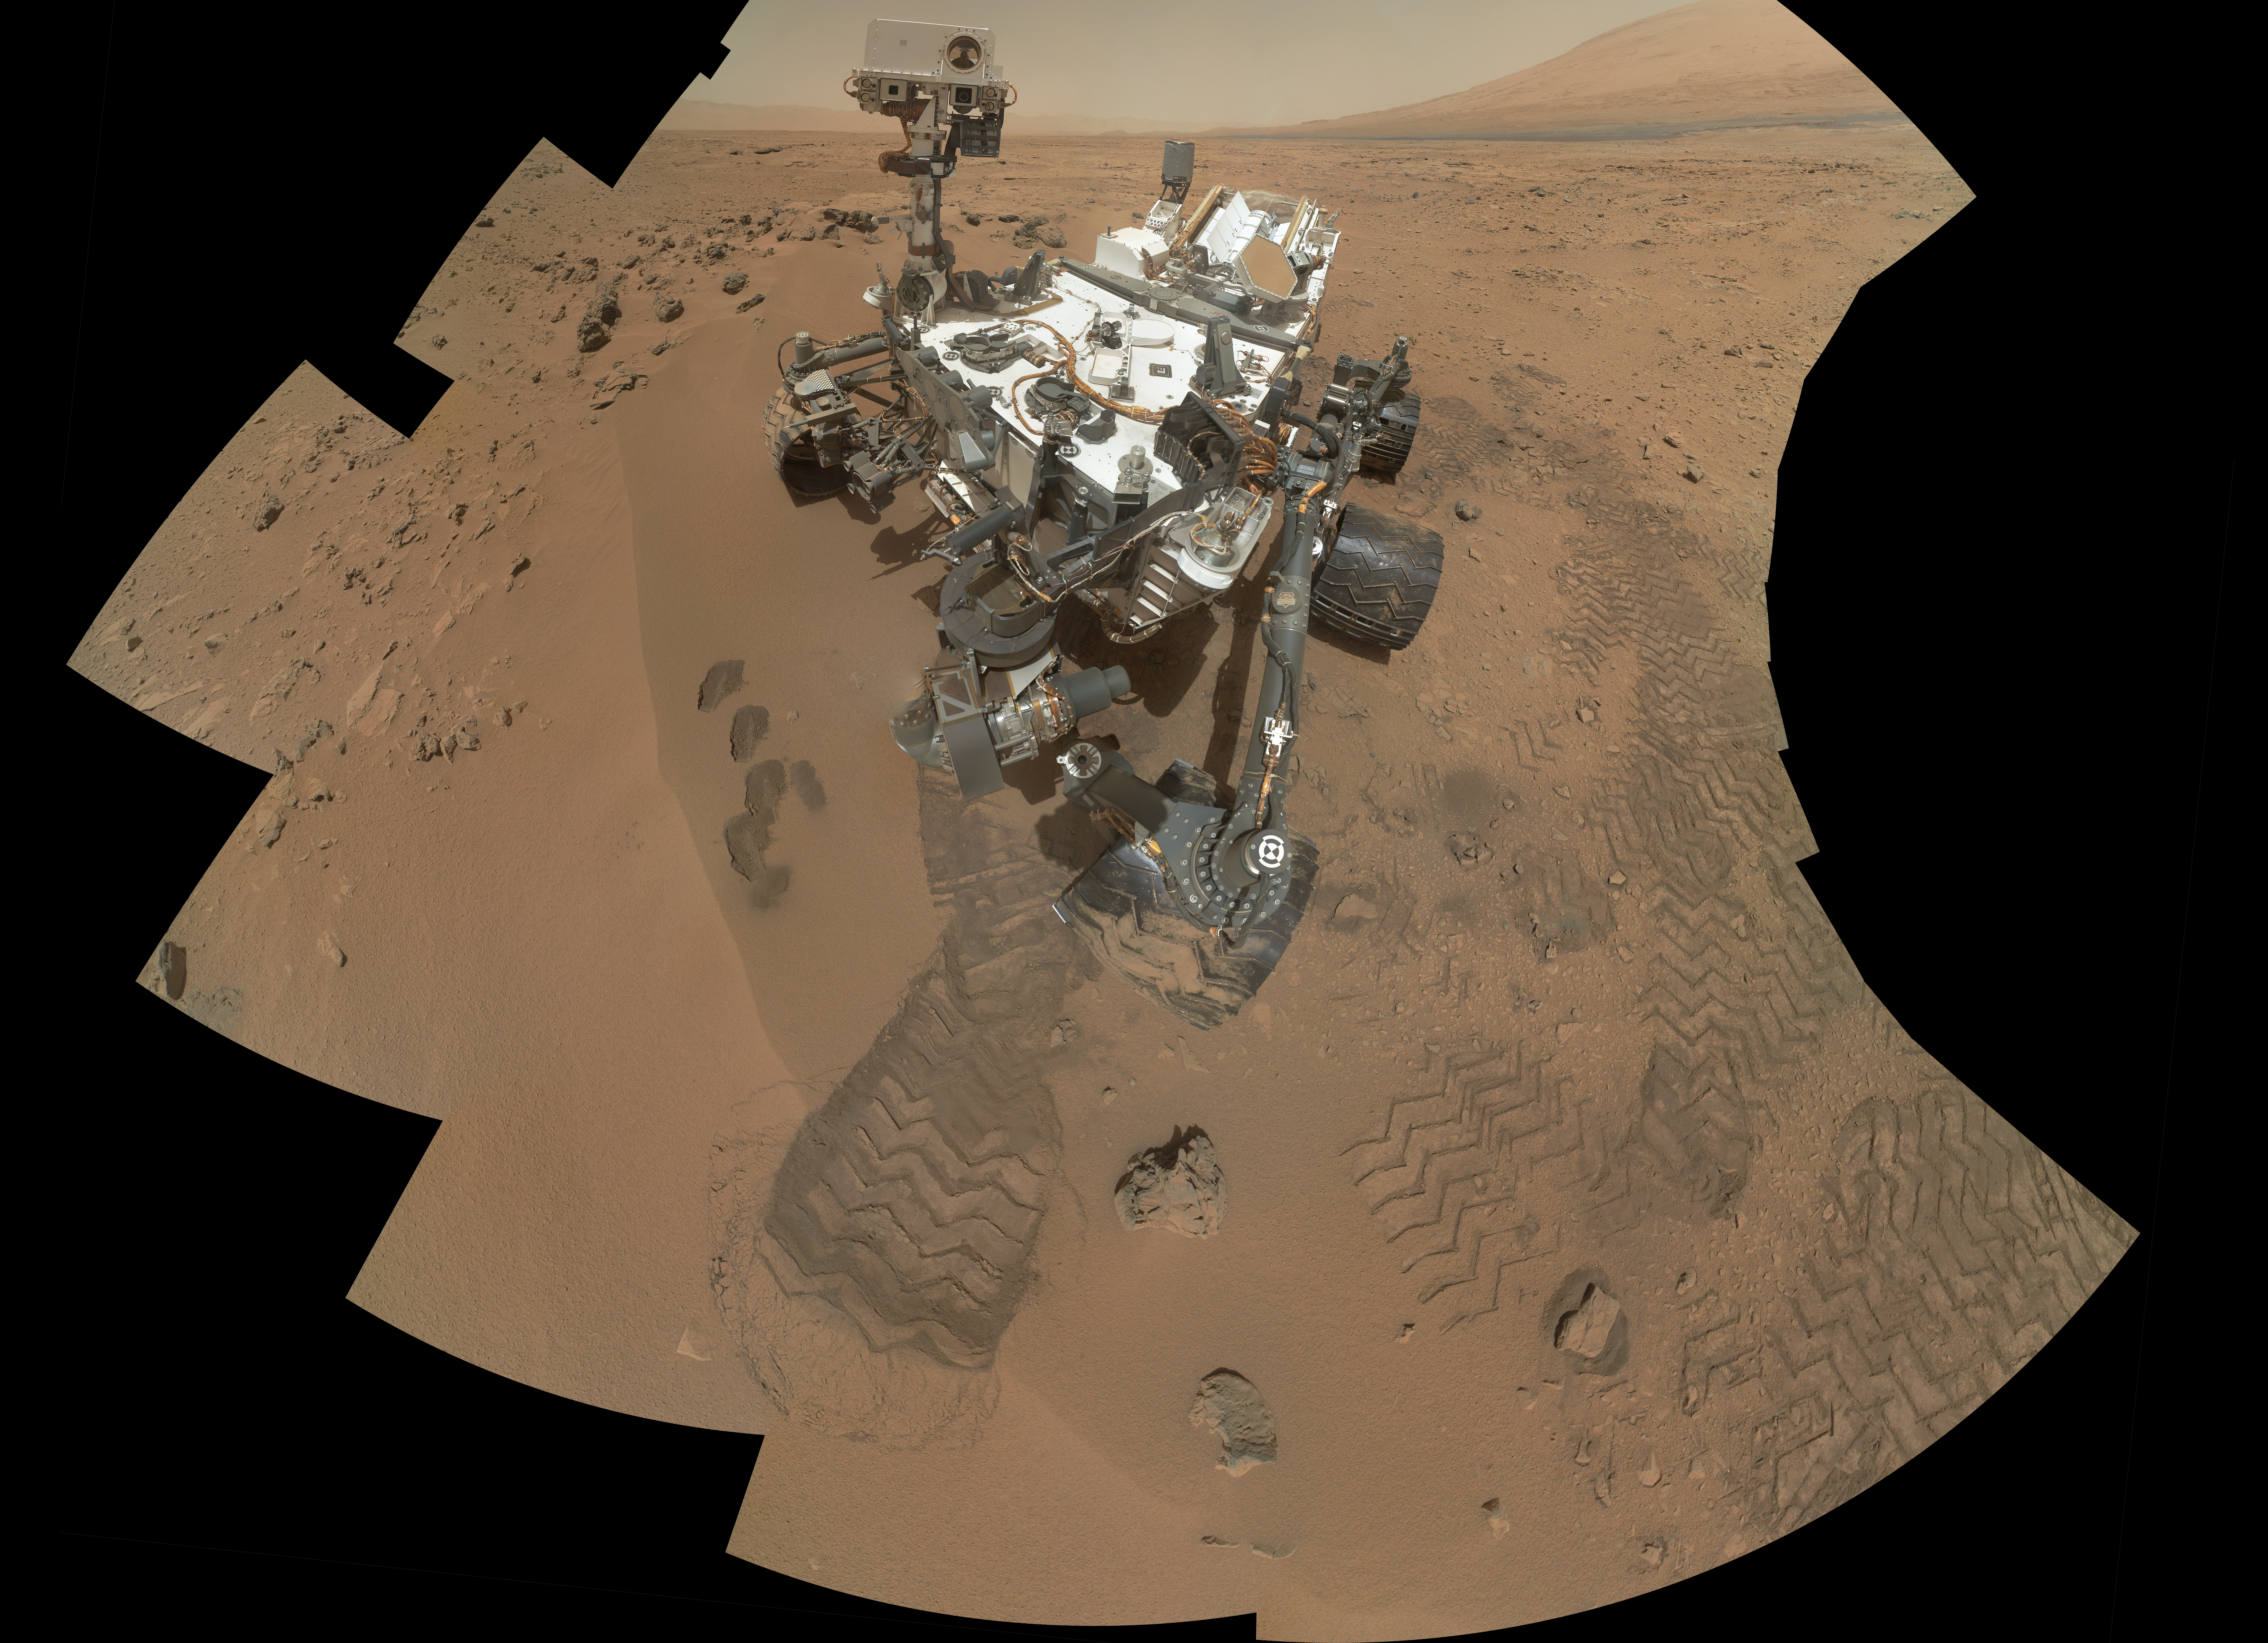

Curiosity’s ‘Rocknest’ Workplace

Annotated Image

NASA’s Curiosity Mars rover documented itself in the context of its work site, an area called “Rocknest Wind Drift,” on the 84th Martian day, or sol, of its mission (Oct. 31, 2012). The rover worked at this location from Sol 56 (Oct. 2, 2012) to Sol 100 (Nov. 16, 2012).

The drift consists of sand trapped on the downwind side of a group of dark cobbles the team named Rocknest. This mosaic of 55 images from the Mars Hand Lens Imager (MAHLI) shows the first four of five places from which the rover’s scoop obtained sand to clean the sample handling and processing system. The scooped material was ultimately delivered to the Chemistry and Mineralogy Experiment (CheMin) and the Sample Analysis at Mars (SAM) laboratory instruments housed inside the rover’s body. The annotated version of this figure shows the location of a scoop taken at a later date — the fifth and final scoop, and the only one that provided grains delivered to SAM.

Before scooping, the rover team put an approximately 20-inch-wide (about 50- centimeter-wide) wheel print on the Rocknest wind drift. This allowed MAHLI and the Alpha Particle X-Ray Spectrometer (APXS) to determine whether the drift really consisted of sand with small enough sizes to clean the Collection and Handling for In-Situ Martian Rock Analysis (CHIMRA) instrument and be delivered to CheMin and SAM. The drift material at the center of the wheel print, named “Portage” by the rover team, was examined by the APXS.

The rover’s robotic arm is not visible in the mosaic because the MAHLI that took this mosaic is on the turret at the end of the arm. Wrist motions and turret rotations on the arm allowed MAHLI to acquire the mosaic’s 55 images. An earlier version of the Sol 84 self-portrait was released Nov. 1, 2012 (see PIA16239).

JPL manages the Mars Science Laboratory/Curiosity for NASA’s Science Mission Directorate in Washington. The rover was designed, developed and assembled at JPL, a division of the California Institute of Technology in Pasadena.

Credit: NASA/JPL-Caltech/MSSS